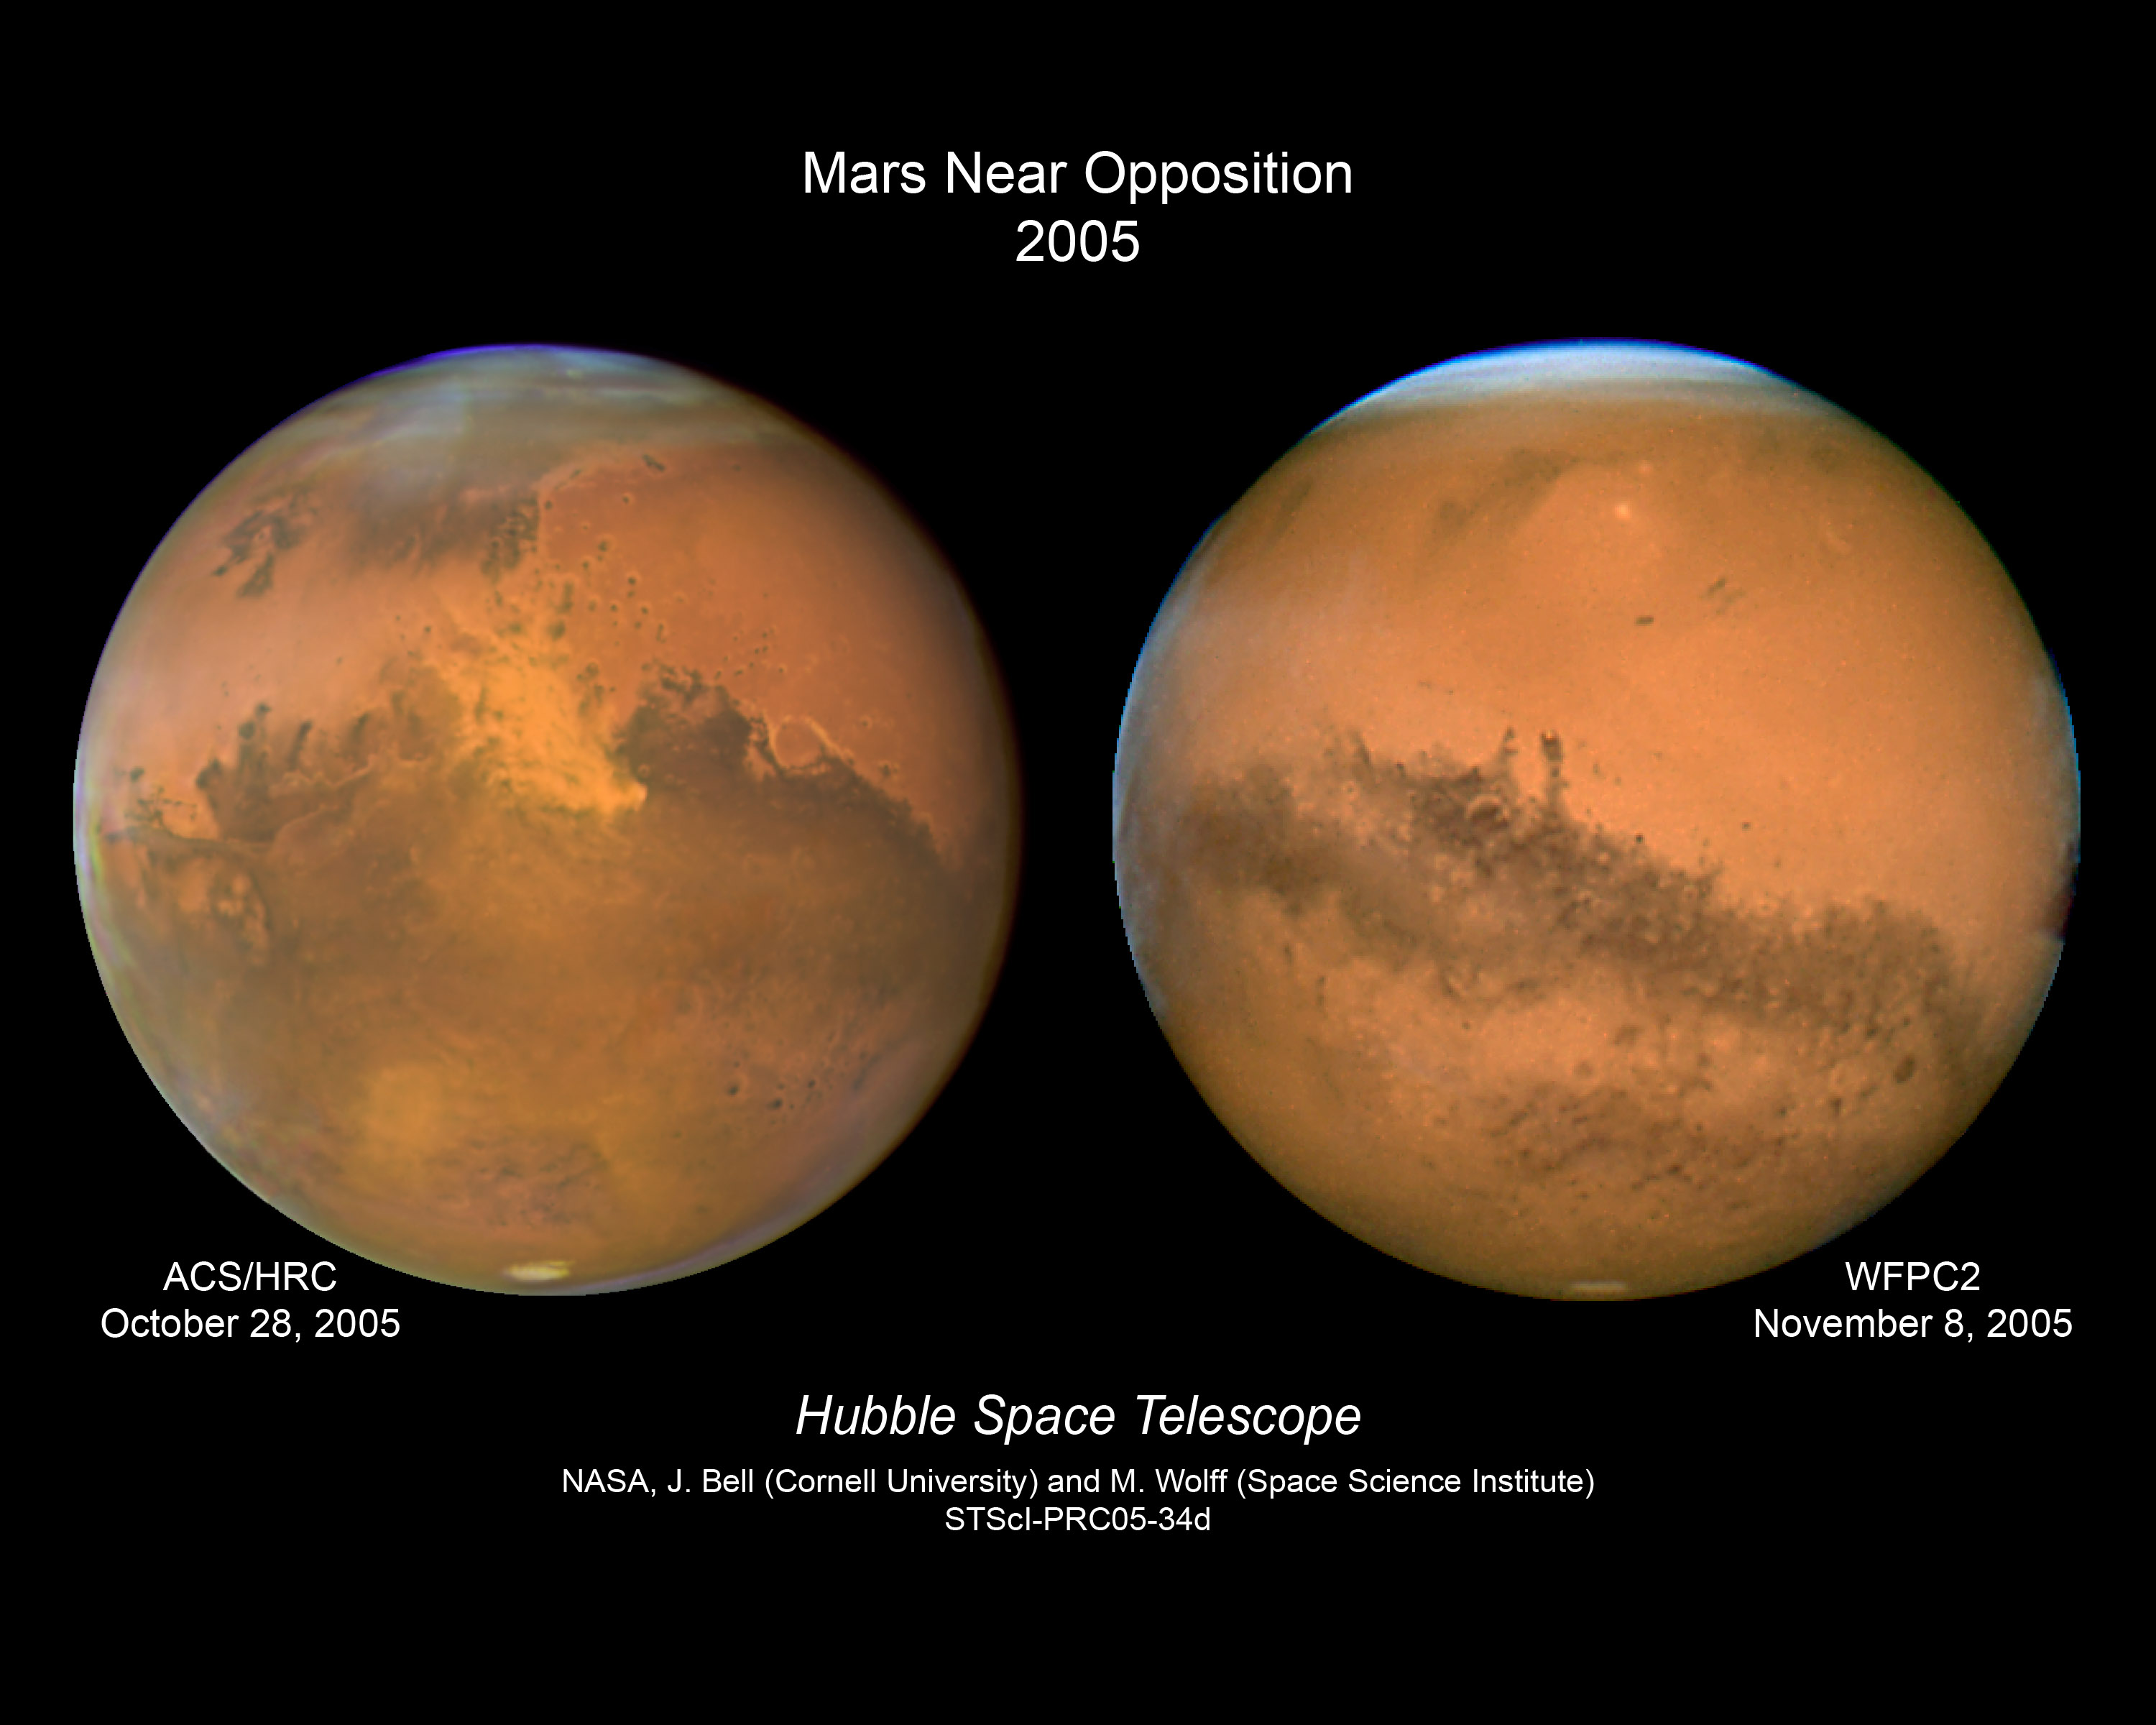

Two Views of Mars

In 2005, the Mars closest approach and opposition occurred within a week of each other. On October 28/29 (depending on what time zone one lived), Mars was the closest it has been in the last two years, reaching a distance of only 43 million miles from Earth. On this date, the Mars, Earth, Sun angle was almost lined up but not quite, resulting in a slight shadow on the eastern edge of Mars. On November 7, the Mars, Earth, Sun angle was perfectly aligned, and Mars was in opposition with the Sun as seen from Earth. This resulted in a perfect globe of Mars viewed from Earth and from the Hubble Space Telescope on November 8. Two different detectors were used on the two dates that Hubble observed the Red Planet, the first image being taken on October 28 with the Advanced Camera for Surveys High Resolution Channel, and the second image on November 8 with the Wide Field Planetary Camera 2. Slightly different filters on the two detectors pick up subtly different features on the Martian surface and in the Martian atmosphere. More cloud structure appears in the opposition image, making the planet appear somewhat wider at the equator.

Credit: NASA, ESA, The Hubble Heritage Team (STScI/AURA), J. Bell (Cornell Univ.) and M. Wolff (Space Sci Inst.)